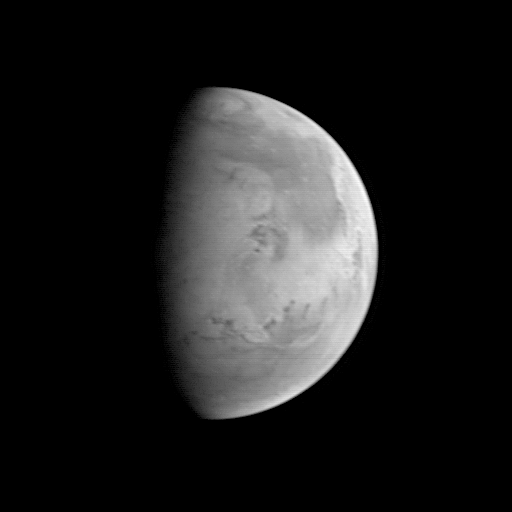

MGS Approach Image – Chryse Planitia

The Mars Orbiter Camera (MOC) took this image on August 20, 1997, when the Mars Global Surveyor (MGS) was 5.67 million kilometers (3.52 million miles) and 22 days from entering orbit. At this distance, the MOC’s resolution is about 21.2 km per picture element, and the 6800 km (4200 mile) diameter planet is about 327 pixels across. North is at the top of the image. The MGS spacecraft pointed the camera at the center of the planet (near the dark, morning sunrise line, or terminator) at 23.6° N, 82.1° W. At this distance from Mars, only bright and dark markings resulting from variations in the amount and thickness of dust and sand are visible. The large dark marking stretching from the right center northward is Acidalia Planitia, a region of rock and sand with less dust on it than the area immediately to the south, Chryse Planitia. Both Viking Lander 1 and Pathfinder landed in the latter, bright area. In this low resolution image, some of the dark features resemble the “canals” seen prominently in maps created by astronomers of the 19th and early 20th century. Mariner 9 and Viking images show that most of these dark lines are associated with sand deposits that are trapped in rough areas.

Mars Global Surveyor was launched on November 7, 1996 and will enter Mars orbit on Thursday, September 11 around 6:30 PM PDT. The spacecraft will use atmospheric drag to reduce the size of its orbit. Mapping operations will begin in March 1998.

The MOC on MGS is a spare camera originally developed for the ill-fated Mars Observer mission. Malin Space Science Systems and the California Institute of Technology were responsible for development of both cameras. MSSS operates the MOC from its facilities in San Diego, CA, under contract to the Jet Propulsion Laboratory.

Credit: NASA/JPL/Malin Space Science Systems